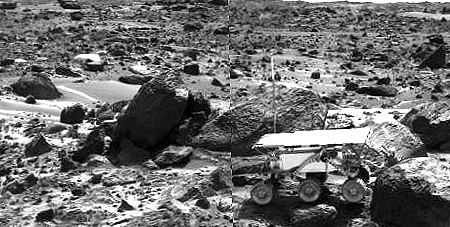

Sojourner’s APXS at “Stimpy” – Right Eye

This image shows the Sojourner rover’s Alpha Proton X-ray Spectrometer (APXS) deployed against the rock “Stimpy” on the afternoon of Sol 68 (September 11). The two rocks behind the rover were previously analyzed by the APXS.

This image and PIA01563 (right eye) make up a stereo pair.

Mars Pathfinder is the second in NASA’s Discovery program of low-cost spacecraft with highly focused science goals. The Jet Propulsion Laboratory, Pasadena, CA, developed and manages the Mars Pathfinder mission for NASA’s Office of Space Science, Washington, D.C. JPL is a division of the California Institute of Technology (Caltech). The Imager for Mars Pathfinder (IMP) was developed by the University of Arizona Lunar and Planetary Laboratory under contract to JPL. Peter Smith is the Principal Investigator.

Photojournal note: Sojourner spent 83 days of a planned seven-day mission exploring the Martian terrain, acquiring images, and taking chemical, atmospheric and other measurements. The final data transmission received from Pathfinder was at 10:23 UTC on September 27, 1997. Although mission managers tried to restore full communications during the following five months, the successful mission was terminated on March 10, 1998.

Credit: NASA/JPL